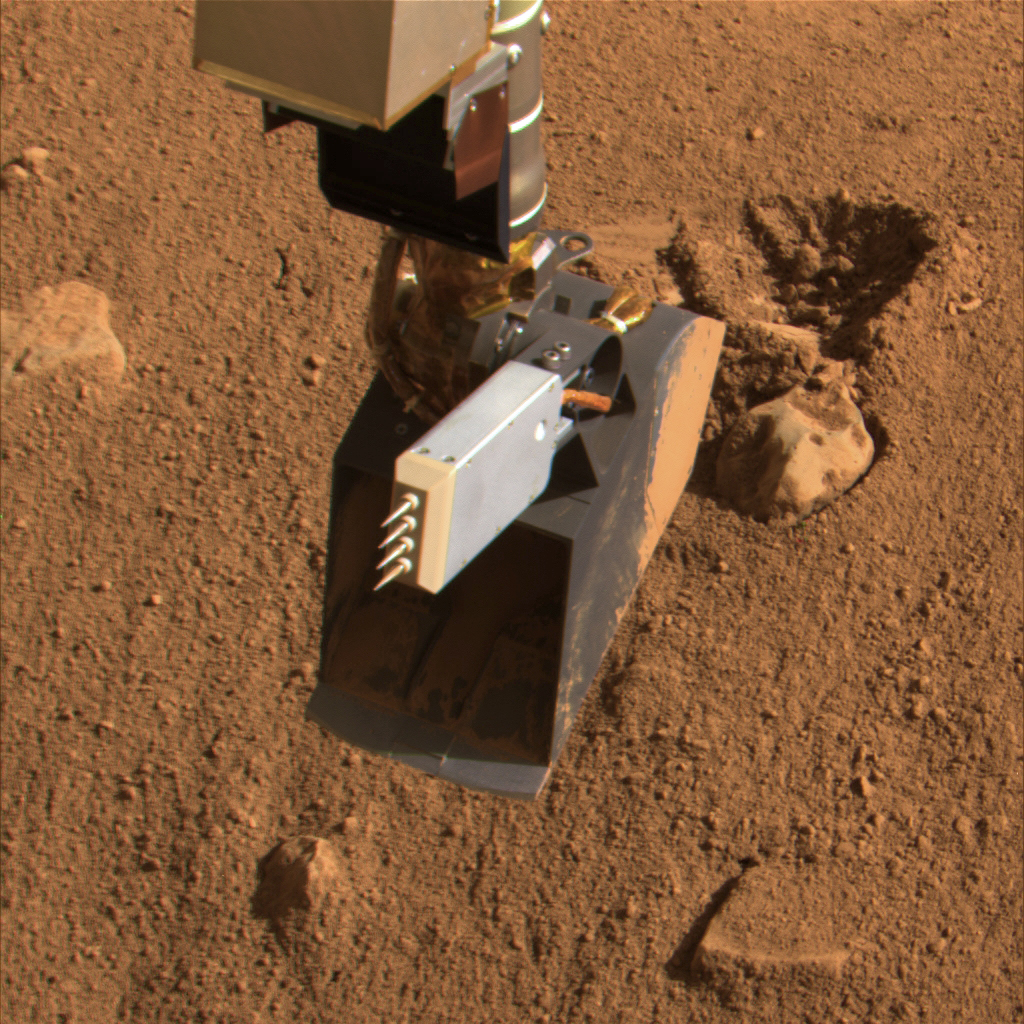

Phoenix Conductivity Probe

This image taken by the Surface Stereo Imager on Sol 49, or the 49th Martian day of the mission (July 14, 2008), shows thermal and electrical conductivity probe on NASA’s Phoenix Mars Lander’s Robotic Arm.

The Phoenix Mission is led by the University of Arizona, Tucson, on behalf of NASA. Project management of the mission is led by NASA’s Jet Propulsion Laboratory, Pasadena, Calif. Spacecraft development is by Lockheed Martin Space Systems, Denver.

Photojournal Note: As planned, the Phoenix lander, which landed May 25, 2008 23:53 UTC, ended communications in November 2008, about six months after landing, when its solar panels ceased operating in the dark Martian winter.

Credit: NASA/JPL-Caltech/University of Arizona/Texas A&M University